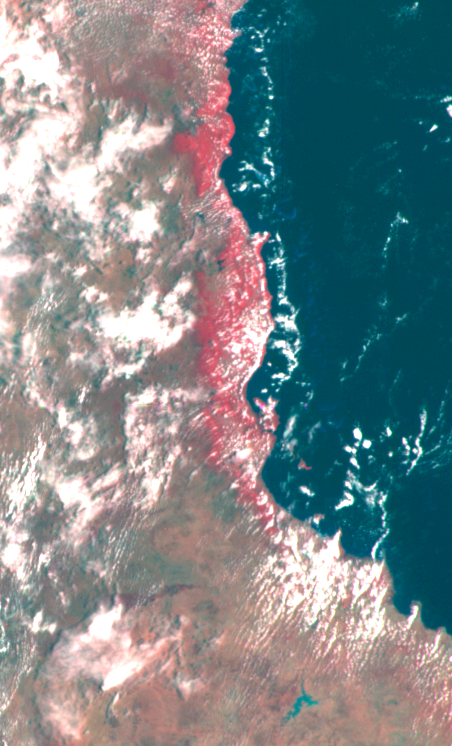

Earth – Eastern Australia Coast

This false color image of the Eastern Coast of Australia was obtained by the Galileo spacecraft at about 3:00 p.m. PST, Dec. 8, 1990, at a range of more than 35,000 miles. The color composite was made from images taken through the methane, red and green filters.

Credit: NASA/JPL